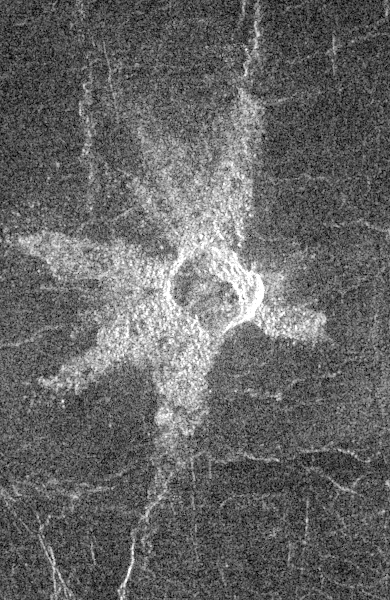

Venus – Large Impact Crater in the Eistla Region

This Magellan image shows an impact crater in the central Eistla Region of the equatorial highlands of Venus. It is centered at 15 degrees north latitude and 5 degrees east longitude. The image is 76.8 kilometers (48 miles) wide. The crater is slightly irregular in platform and approximately 6 kilometers (4 miles) in diameter. The walls appear terraced. Five or six lobes of radar-bright ejecta radiate up to 13.2 kilometers (8 miles) from the crater rim. These lobes are up to 3.5 kilometers (2 miles) in width and form a “starfish” pattern against the underlying radar-dark plains. The asymmetric pattern of the ejecta suggests the angle of impact was oblique. The alignment of two of the ejecta lobes along fractures in the underlying plains is apparently coincidental.

Credit: NASA/JPL